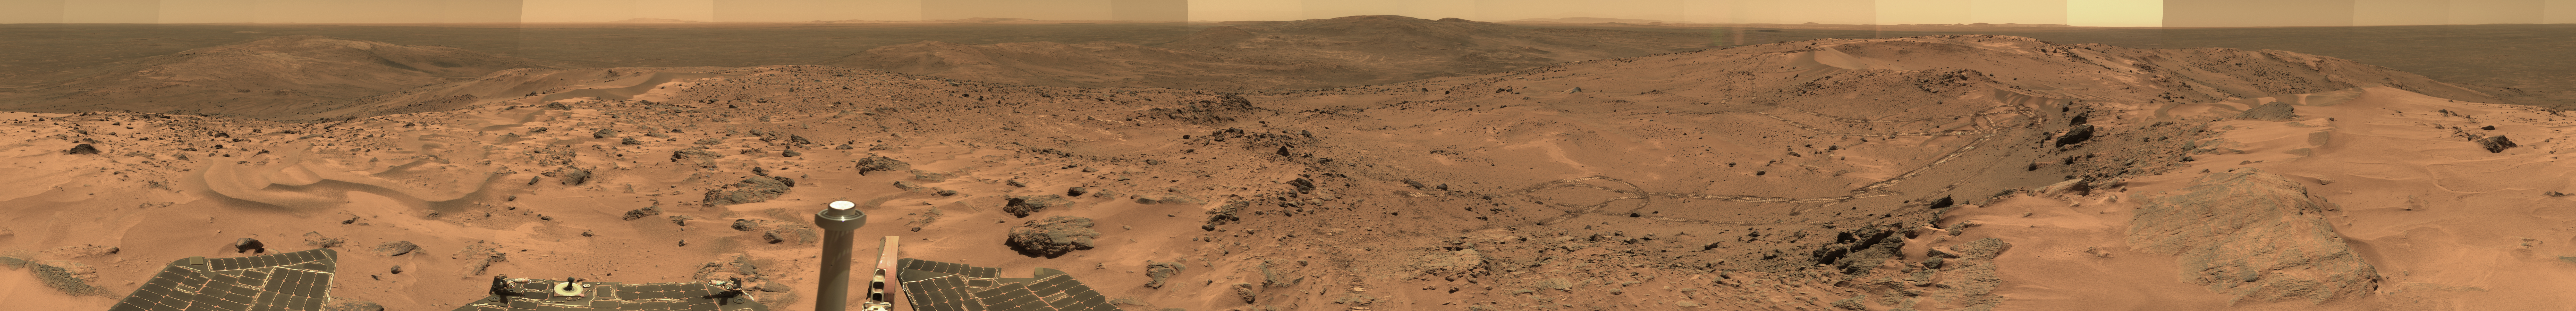

‘Everest’ Panorama; 20-20 Vision

If a human with perfect vision donned a spacesuit and stepped onto the martian surface, the view would be as clear as this sweeping panorama taken by NASA’s Mars Exploration Rover Spirit. That’s because the rover’s panoramic camera has the equivalent of 20-20 vision. Earthlings can take a virtual tour of the scenery by zooming in on their computer screens many times to get a closer look at, say, a rock outcrop or a sand drift, without losing any detail. This level of clarity is unequaled in the history of Mars exploration.

It took Spirit three days, sols 620 to 622 (Oct. 1 to Oct. 3, 2005), to acquire all the images combined into this mosaic, called the “Everest Panorama,” looking outward in every direction from the true summit of “Husband Hill.” During that period, the sky changed in color and brightness due to atmospheric dust variations, as shown in contrasting sections of this mosaic. Haze occasionally obscured the view of the hills on the distant rim of Gusev Crater 80 kilometers (50 miles) away. As dust devils swooped across the horizon in the upper right portion of the panorama, the robotic explorer changed the filters on the camera from red to green to blue, making the dust devils appear red, green, and blue. In reality, the dust devils are similar in color to the reddish-brown soils of Mars. No attempt was made to “smooth” the sky in this mosaic, as has been done in other panoramic-camera mosaics to simulate the view one would get by taking in the landscape all at once. The result is a sweeping vista that allows viewers to observe weather changes on Mars.

The summit of Husband Hill is a broad plateau of rock outcrops and windblown drifts about 100 meters (300 feet) higher than the surrounding plains of Gusev Crater. In the distance, near the center of the mosaic, is the “South Basin,” the destination for the downhill travel Spirit began after exploring the summit region.

This panorama spans 360 degrees and consists of images obtained during 81 individual pointings of the panoramic camera. Four filters were used at each pointing. Images through three of the filters, for wavelengths of 750 nanometers, 530 nanometers and 430 nanometers, were combined for this approximately true-color rendering.

Credit: NASA/JPL-Caltech/Cornell